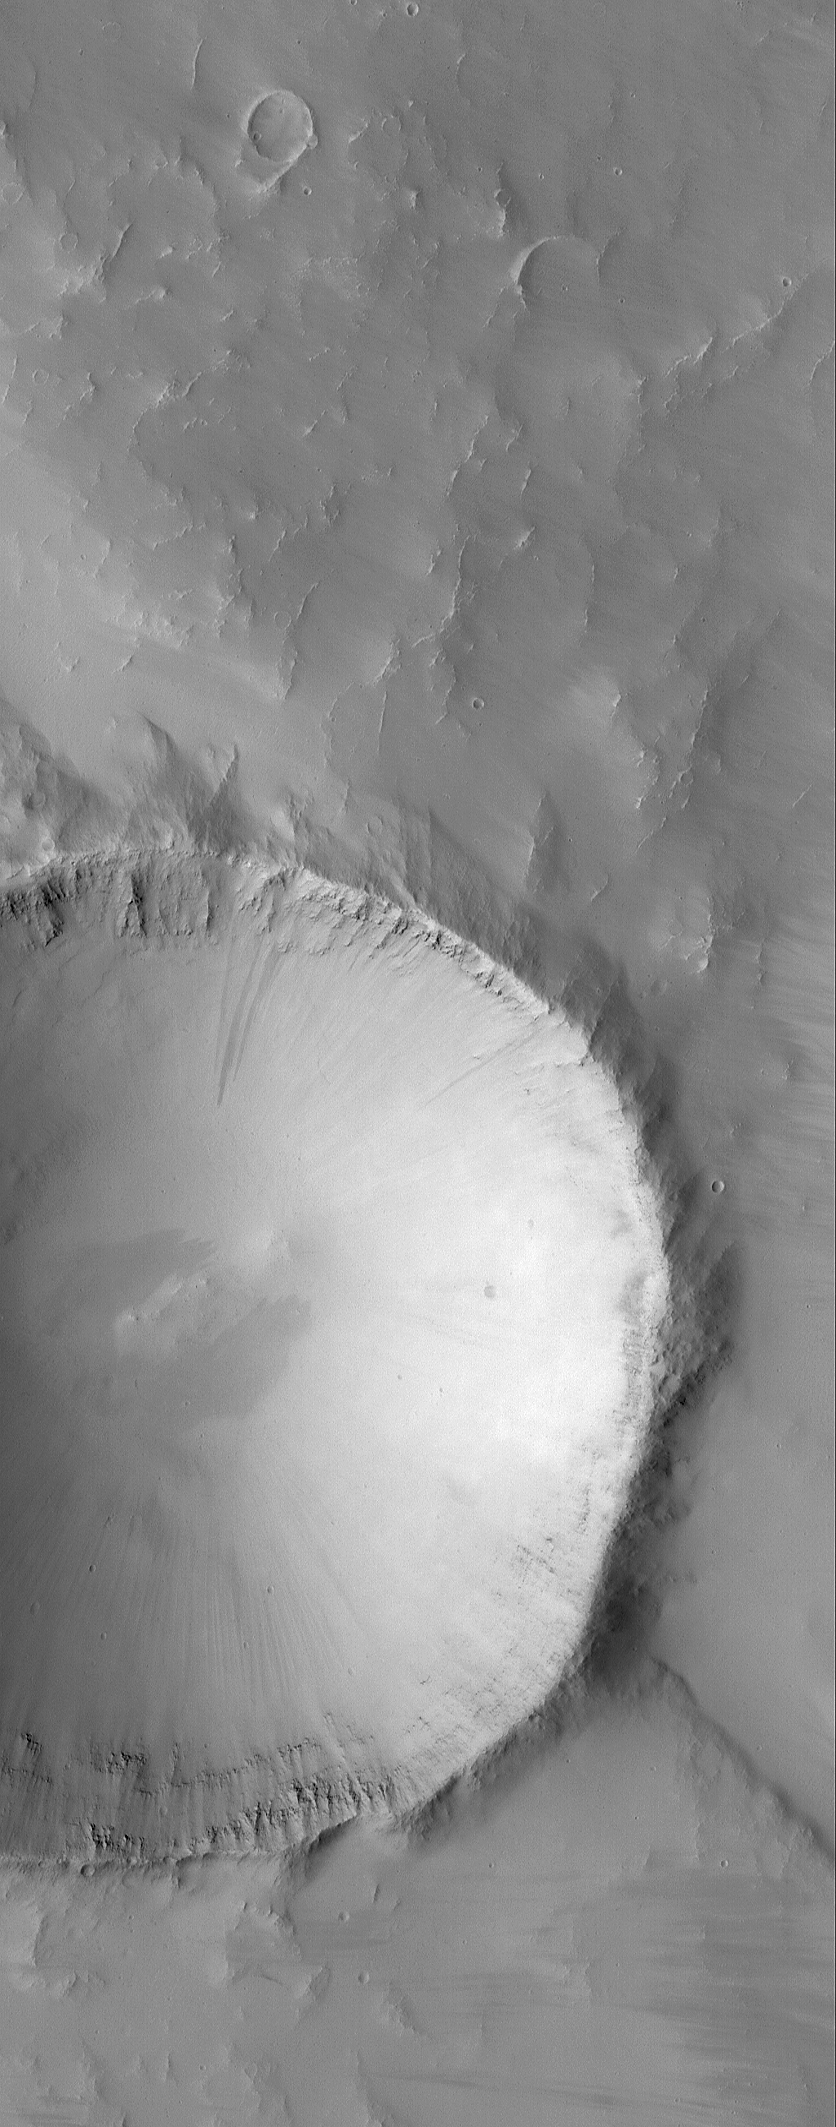

Layered Crater Walls

16 September 2006
This Mars Global Surveyor (MGS) Mars Orbiter Camera (MOC) image shows an impact crater that is approximately 3.5 kilometers (2.2 miles) in diameter. It is located to the northeast of Olympus Mons, in the Tharsis Region. Layered rock units are visible on the inside of the raised crater rim.

Location near: 70.7°N, 271.0°W
Image width: ~3 km (~1.9 mi)
Illumination from: lower left
Season: Northern Spring

Credit: NASA/JPL/Malin Space Science Systems